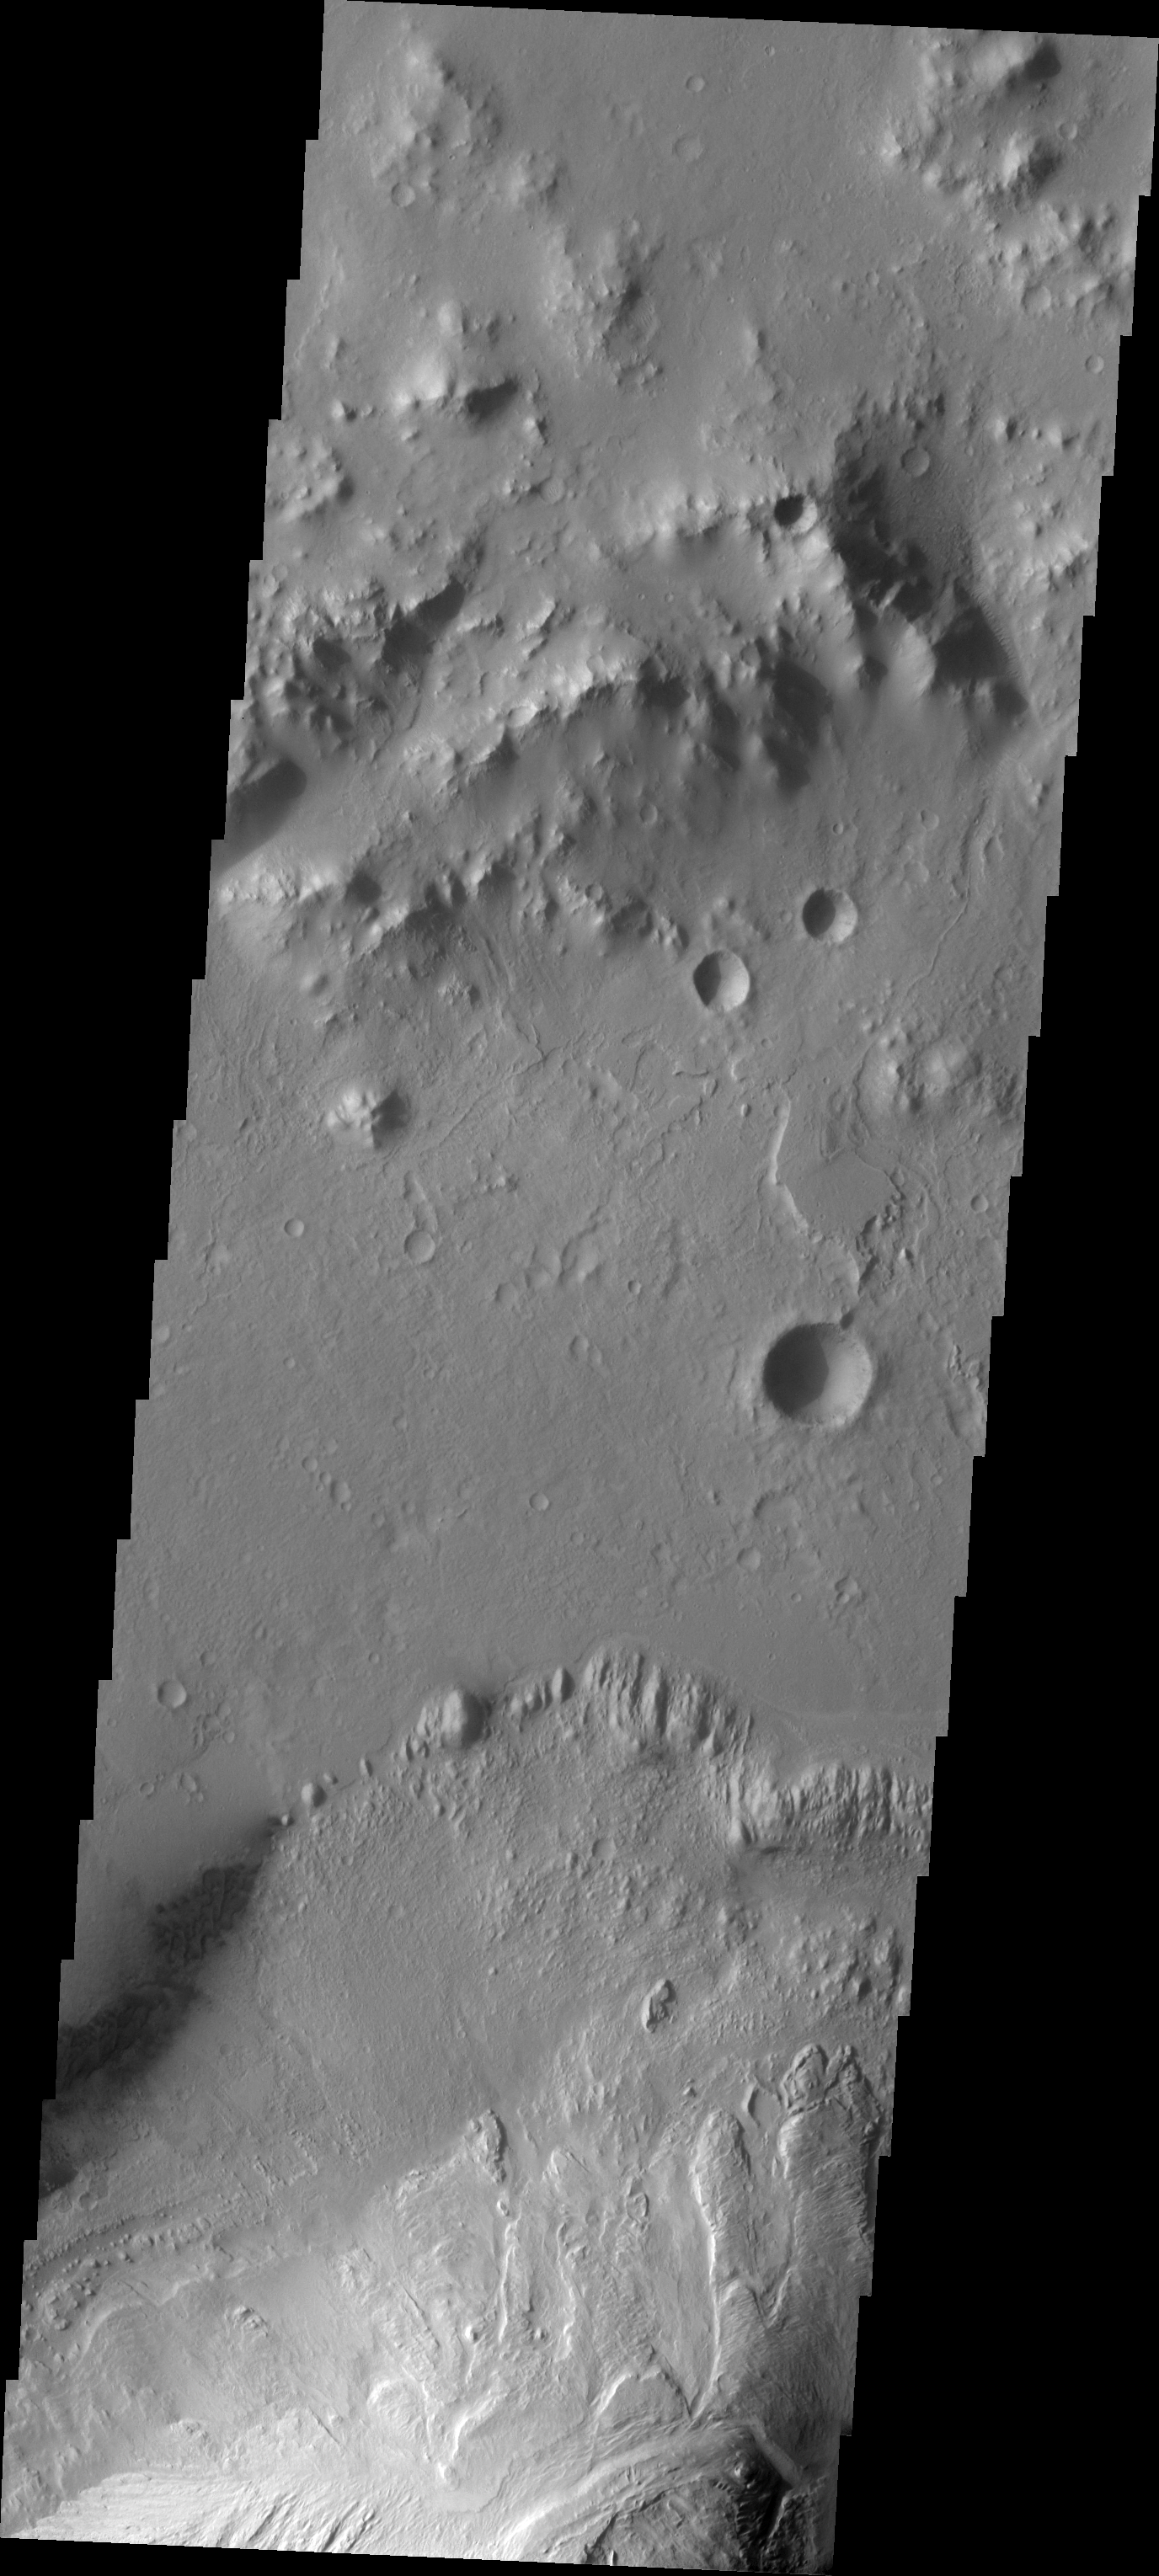

Images of Gale #3

During the month of April Mars will be in conjunction relative to the Earth. This means the Sun is in the line-of-sight between Earth and Mars, and communication between the two planets is almost impossible. For conjunction, the rovers and orbiting spacecraft at Mars continue to operate, but do not send the data to Earth. This recorded data will be sent to Earth when Mars moves away from the sun and the line-of-sight between Earth and Mars is reestablished. During conjunction the THEMIS image of the day will be a visual tour of Gale Crater, the location of the newest rover Curiosity.

Today’s image of Gale crater is east of the landing site. It shows the northern extent of the dunes, and the layers in Mt. Sharp are visible at the bottom of the image.

Credit: NASA/JPL-Caltech/ASU